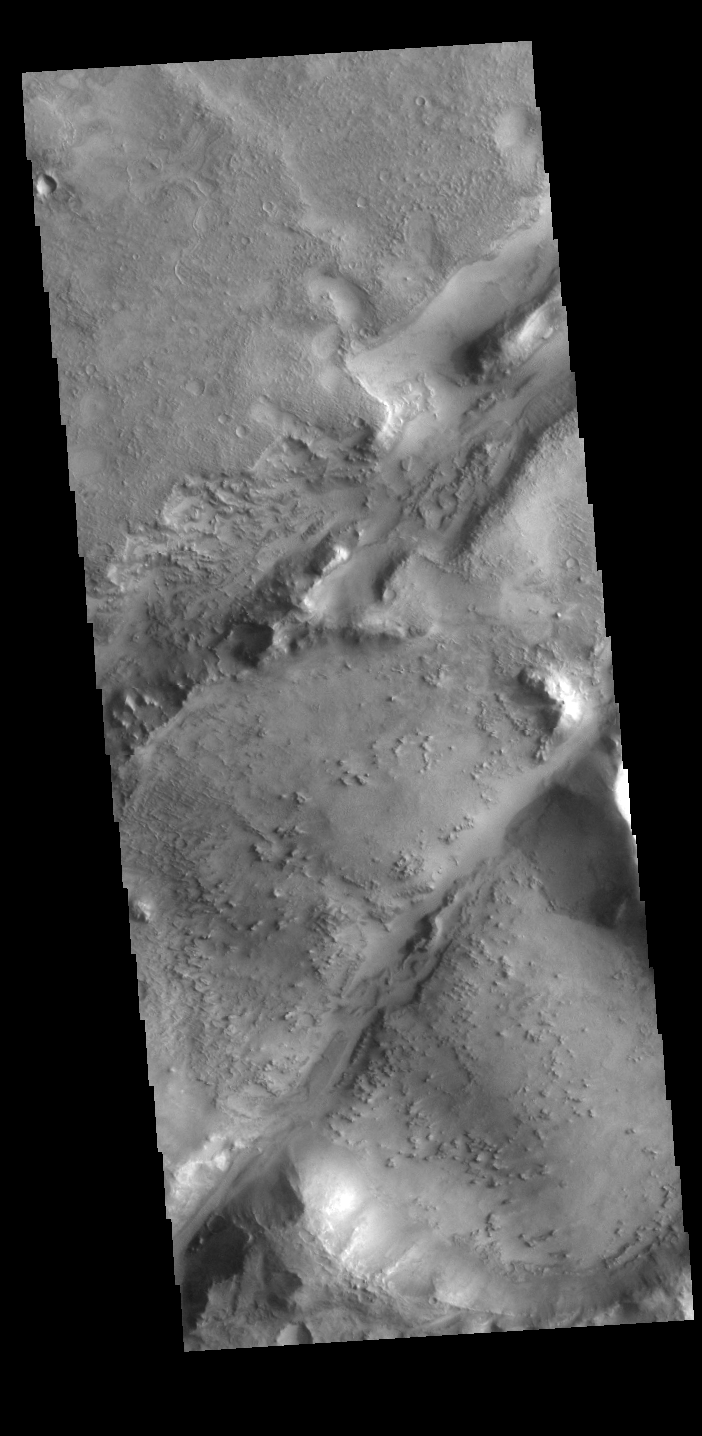

Nili Fossae

The two linear depressions in this VIS image are part of the Nili Fossae fracture system. Nili Fossae is the name of a collection of curved faults and down-dropped blocks of crust between the faults (called graben). The grabens lie northeast of the large volcano Syrtis Major and northwest of the ancient impact basin Isidis. The grabens make concentric curves that follow the outline of Isidis Planitia. The faults likely formed as the crust sagged under the weight of lava flows filling Isidis.

Credit: NASA/JPL-Caltech/ASU